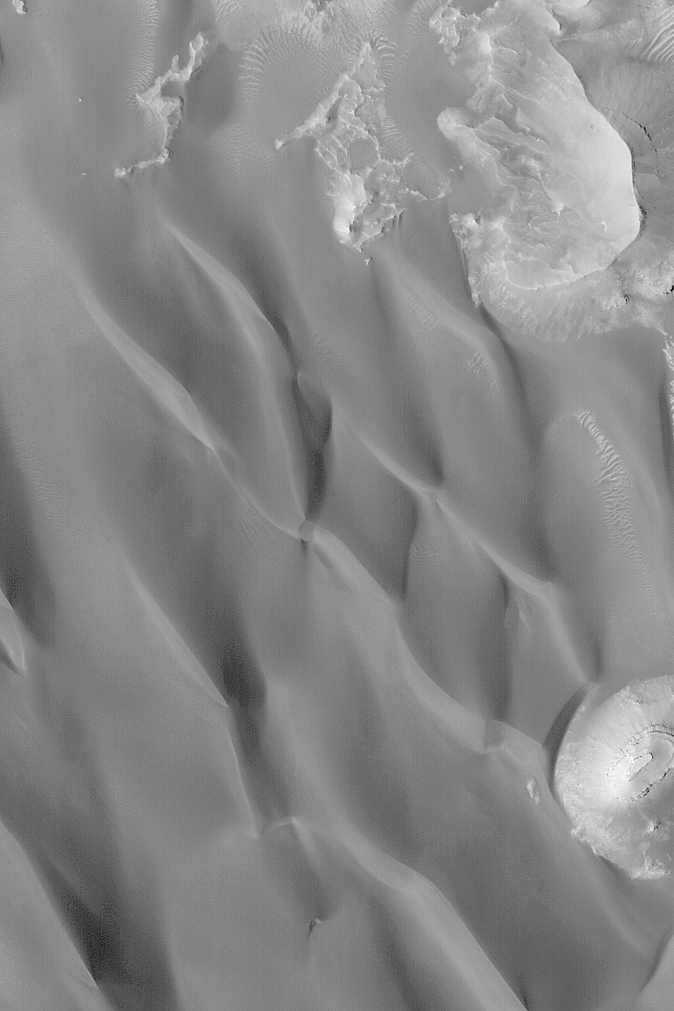

Dark Sand Dunes

MGS MOC Release No. MOC2-509, 10 October 2003

This April 2003 Mars Global Surveyor (MGS) Mars Orbiter Camera (MOC) image shows dark sand dunes in a crater north of Syrtis Major near 27.1°N, 297.2°W. The steepest slopes on each dune face toward the bottom/lower left of the image, indicating that the dominant winds that influenced their formation came from the north (the top of the image). Layers are exposed in a butte at the lower right corner of the picture; this butte is a remnant of layered rock that once covered the entire crater floor on which the dunes occur. This picture covers an area 3 km (1.9 mi) wide and is illuminated by sunlight from the lower left.

Credit: NASA/JPL/Malin Space Science Systems